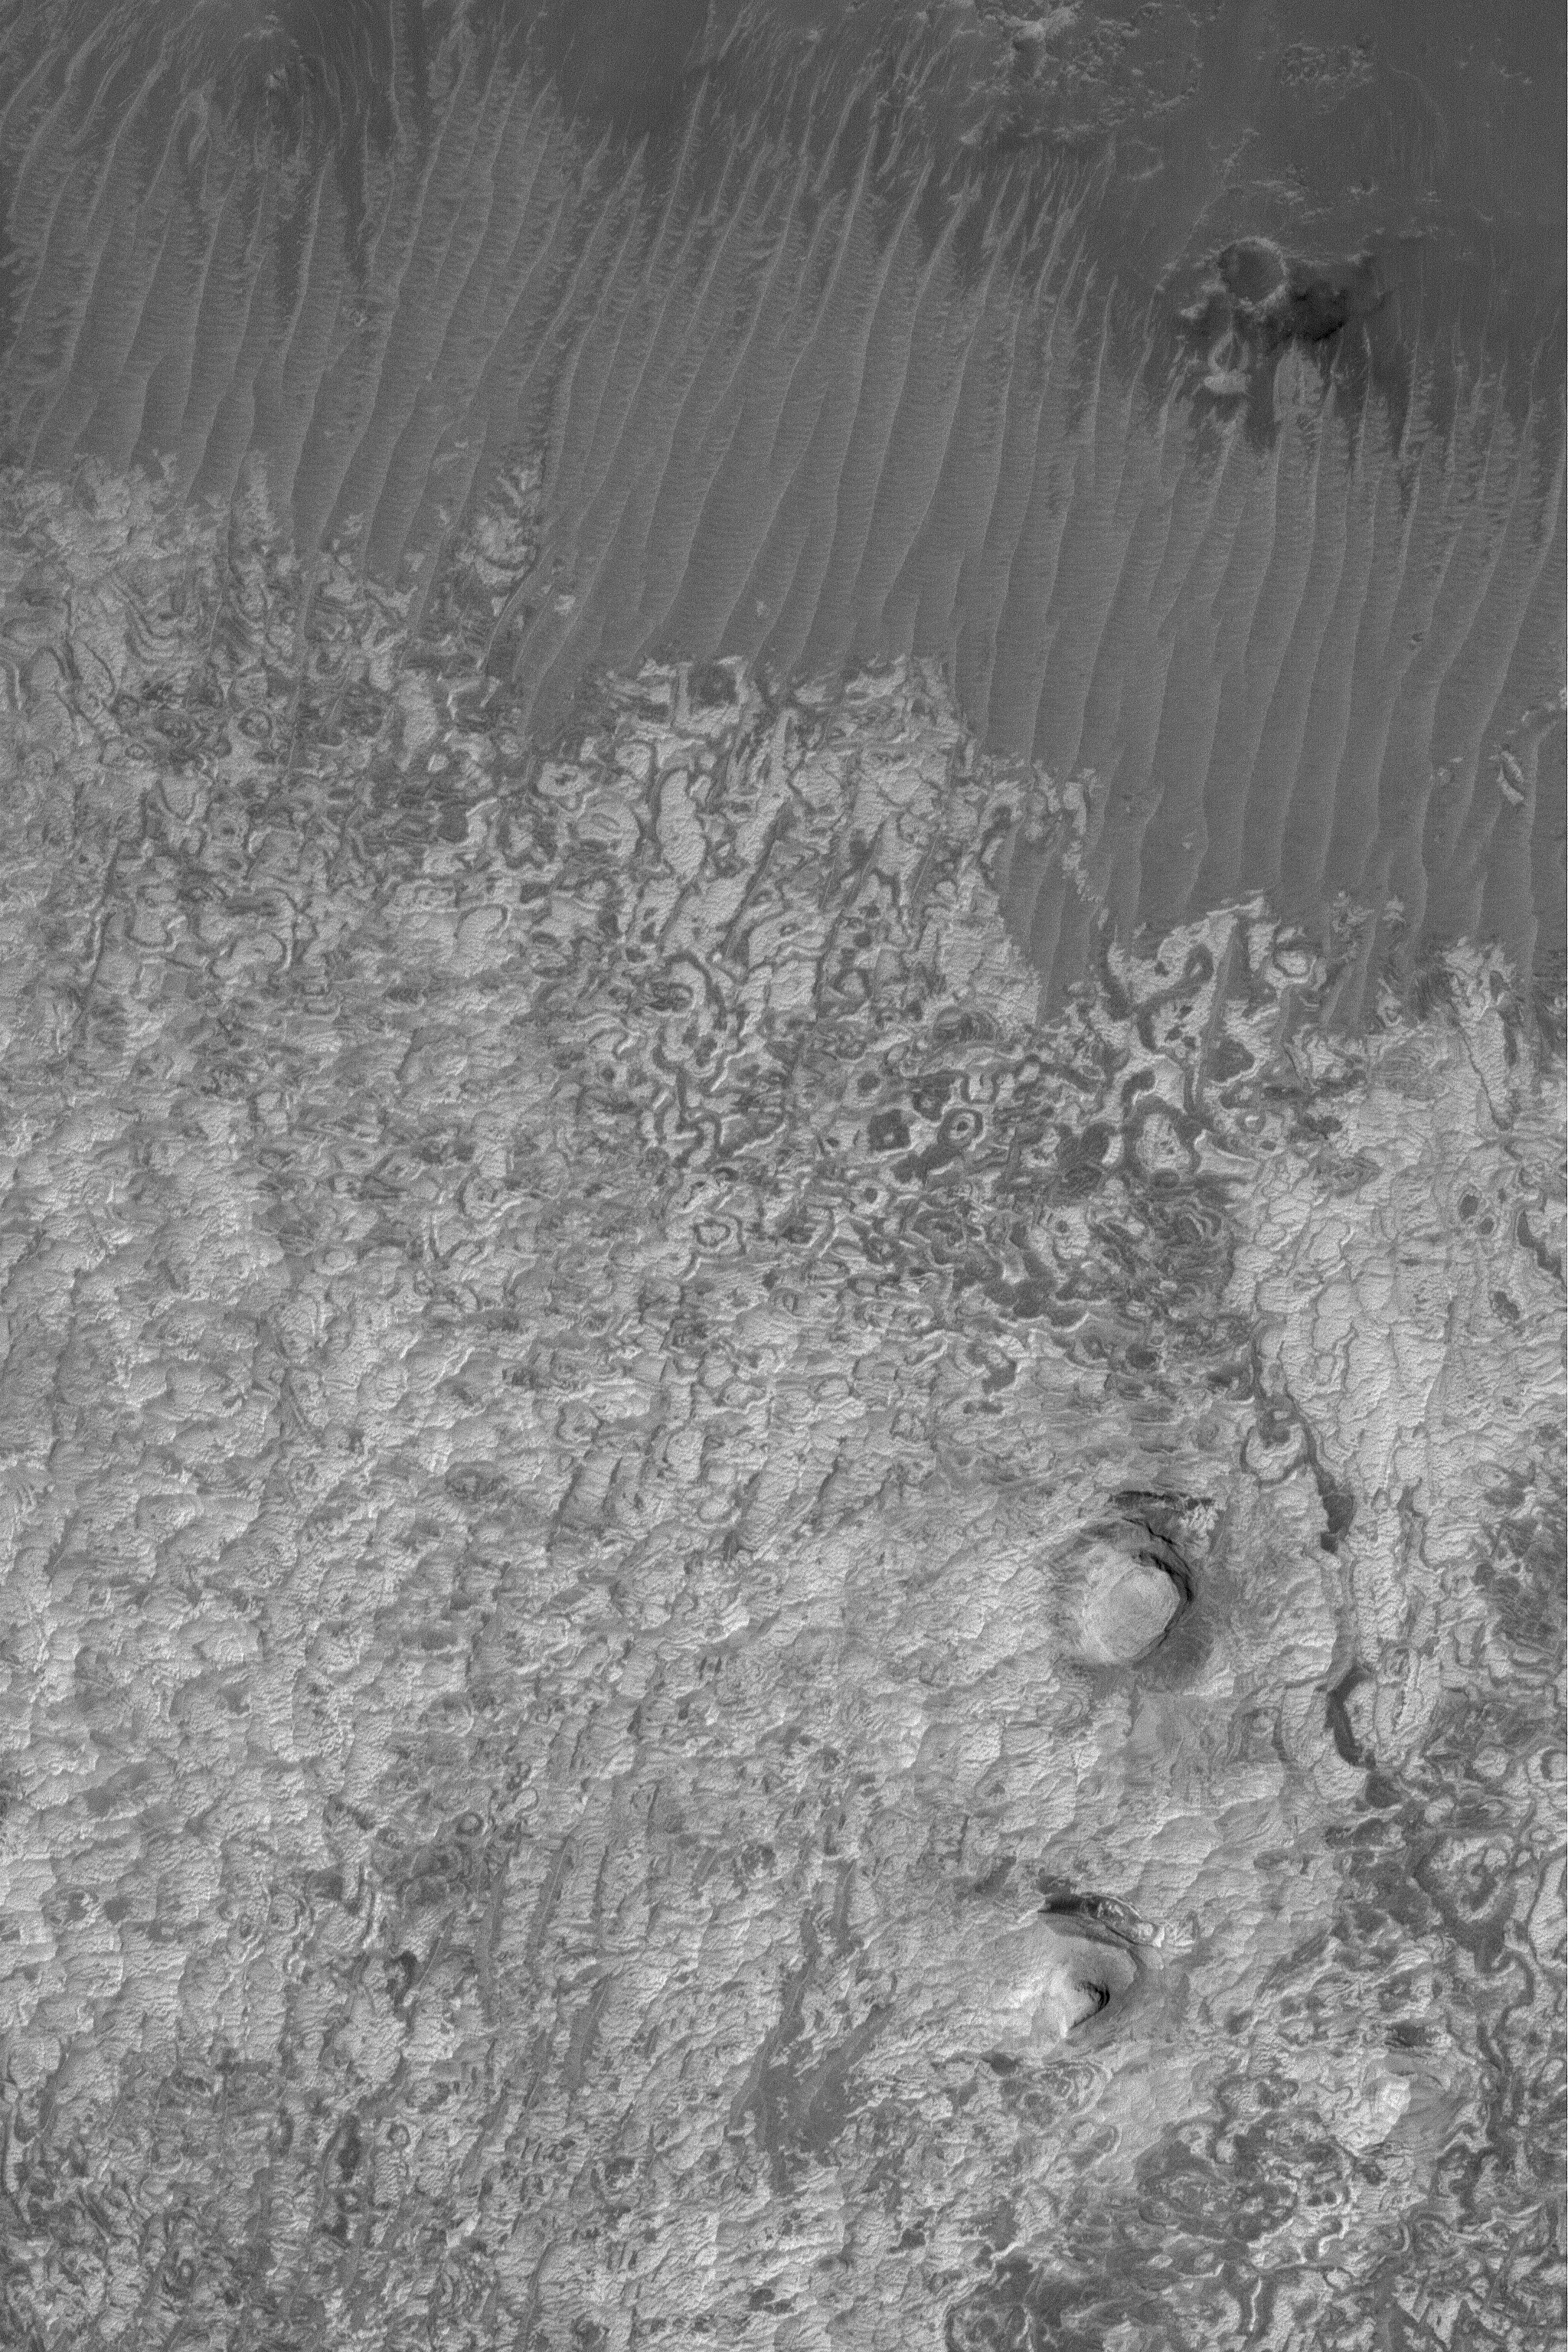

Schiaparelli’s Sedimentary Rocks

9 October 2004
Schiaparelli Basin is a large, 470 kilometer (~292 miles) impact crater located east of Sinus Meridiani. The basin might once have been the site of a large lake–that is, if the sedimentary rocks exposed on its northwestern floor were deposited in water. This Mars Global Surveyor (MGS) Mars Orbiter Camera (MOC) image shows a 1.5 meter per pixel (5 ft per pixel) view of some of the light-toned, finely-bedded sedimentary rocks in northwestern Schiaparelli. The image is located near 1.0°S, 346.0°W, and covers an area about 3 km (1.9 mi) wide. Sunlight illuminates the scene from the left.

Credit: NASA/JPL/Malin Space Science Systems